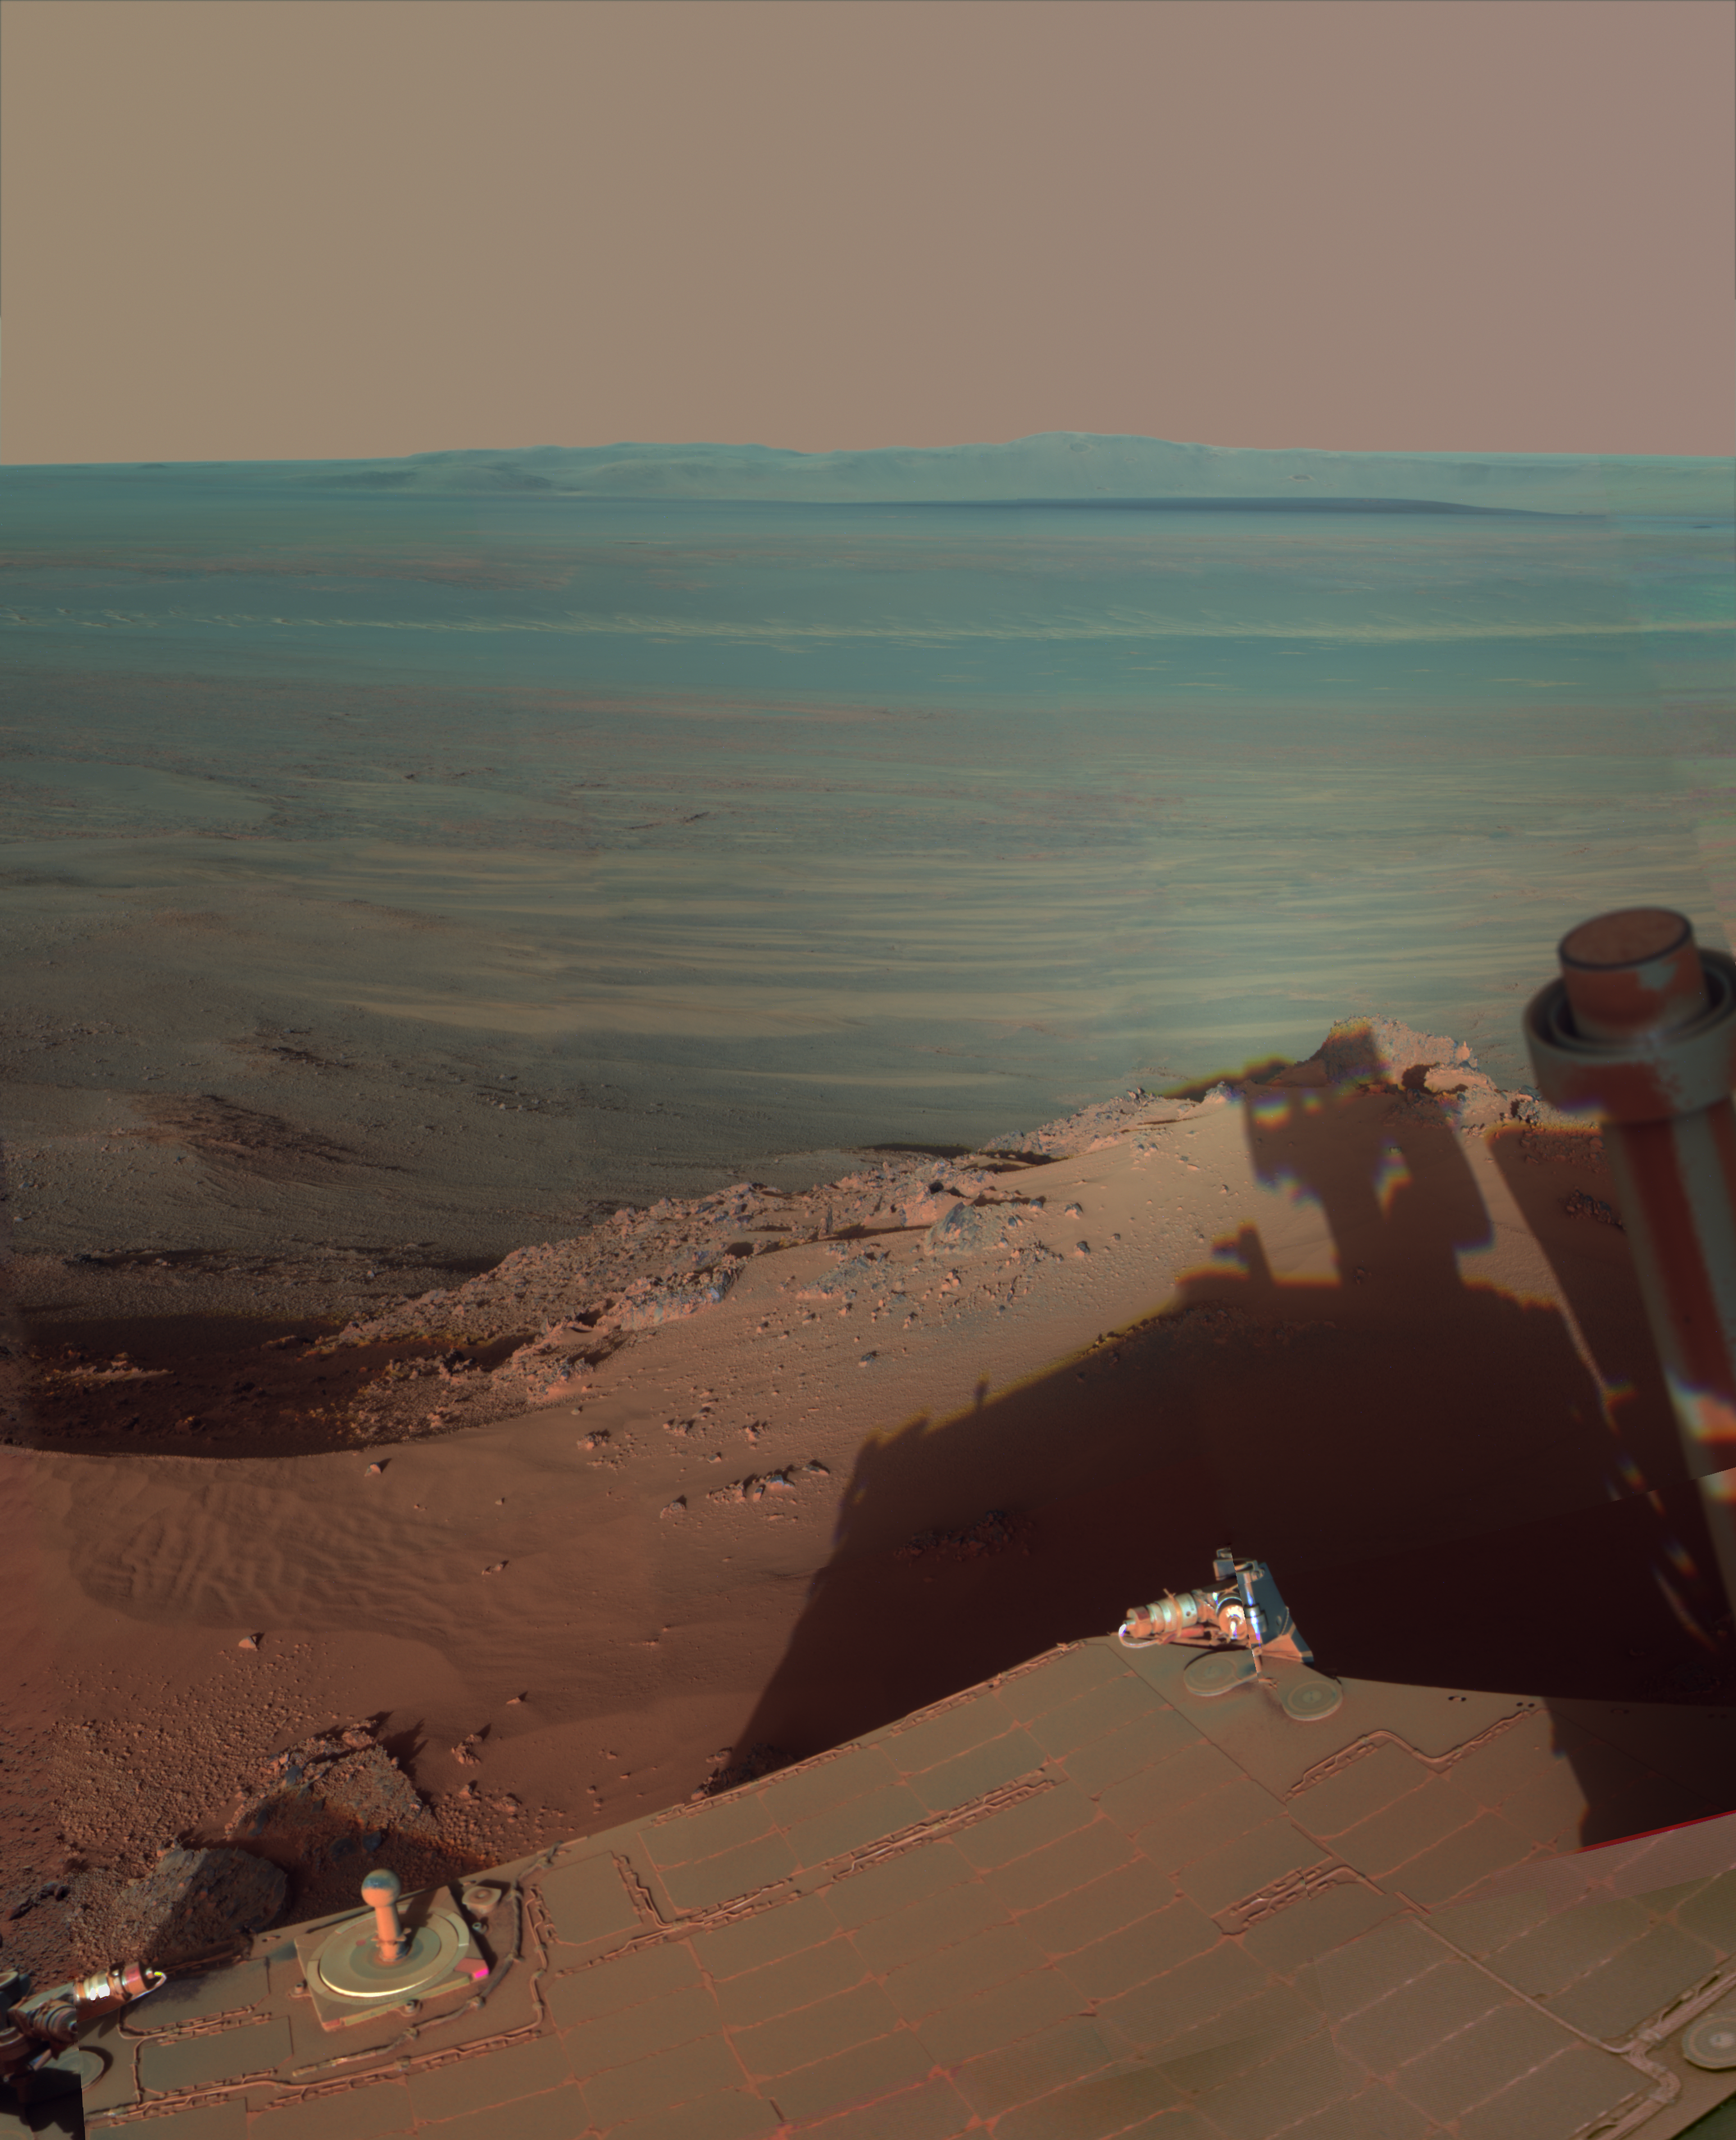

Late Afternoon Shadows at Endeavour Crater on Mars

NASA’s Mars Rover Opportunity catches its own late-afternoon shadow in this dramatically lit view eastward across Endeavour Crater on Mars.

The rover used the panoramic camera (Pancam) between about 4:30 and 5:00 p.m. local Mars time to record images taken through different filters and combined into this mosaic view.

Most of the component images were recorded during the 2,888th Martian day, or sol, of Opportunity’s work on Mars (March 9, 2012). At that time, Opportunity was spending low-solar-energy weeks of the Martian winter at the Greeley Haven outcrop on the Cape York segment of Endeavour’s western rim. In order to give the mosaic a rectangular aspect, some small parts of the edges of the mosaic and sky were filled in with parts of an image acquired earlier as part of a 360-degree panorama from the same location.

Opportunity has been studying the western rim of Endeavour Crater since arriving there in August 2011. This crater spans 14 miles (22 kilometers) in diameter, or about the same area as the city of Seattle. This is more than 20 times wider than Victoria Crater, the largest impact crater that Opportunity had previously examined. The interior basin of Endeavour is in the upper half of this view.

The mosaic combines about a dozen images taken through Pancam filters centered on wavelengths of 753 nanometers (near infrared), 535 nanometers (green) and 432 nanometers (violet). The view is presented in false color to make some differences between materials easier to see, such as the dark sandy ripples and dunes on the crater’s distant floor.

Credit: NASA/JPL-Caltech/Cornell/Arizona State Univ.